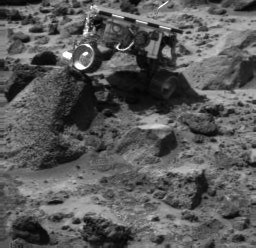

Sojourner Doing a Wheelie on “Wedge” – Left Eye

Sojourner’s left rear wheel is perched on the rock “Wedge” in this image, taken on Sol 47 by the Imager for Mars Pathfinder (IMP). The rover’s Alpha Proton X-ray Spectrometer (APXS) is the cylindrical object extending from the back of the rover.

This image and PIA01557 (right eye) make up a stereo pair.

Mars Pathfinder is the second in NASA’s Discovery program of low-cost spacecraft with highly focused science goals. The Jet Propulsion Laboratory, Pasadena, CA, developed and manages the Mars Pathfinder mission for NASA’s Office of Space Science, Washington, D.C. JPL is an operating division of the California Institute of Technology (Caltech).

Photojournal note: Sojourner spent 83 days of a planned seven-day mission exploring the Martian terrain, acquiring images, and taking chemical, atmospheric and other measurements. The final data transmission received from Pathfinder was at 10:23 UTC on September 27, 1997. Although mission managers tried to restore full communications during the following five months, the successful mission was terminated on March 10, 1998.

Credit: NASA/JPL